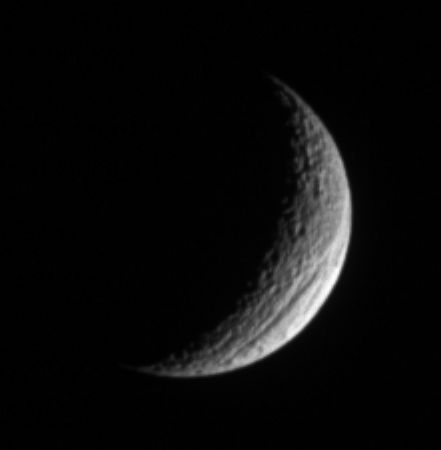

A Truly Grand Canyon

A crescent Tethys shows off its great scar, Ithaca Chasma, for which the moon is renowned. The chasm is 100 kilometers (60 miles) across on average, and is 4 kilometers (2 miles) deep in places.

See

PIA07734

for a much closer view of the chasm taken during a Cassini flyby.

Ithaca Chasma is the most prominent sign of ancient geologic activity on Tethys (1,071 kilometers, or 665 miles across), whose surface is characterized principally by heavy cratering.

The lit surface visible here is on the moon’s Saturn-facing hemisphere. North on Tethys is straight up.

The image was taken with the Cassini spacecraft narrow-angle camera on Nov. 28, 2005 using a filter sensitive to wavelengths of infrared light centered at 930 nanometers. The view was acquired at a distance of approximately 1.1 million kilometers (700,000 miles) from Tethys and at a Sun-Tethys-spacecraft, or phase, angle of 123 degrees. Resolution in the original image was 6 kilometers (4 miles) per pixel. The image has been magnified by a factor of two and contrast-enhanced to aid visibility.

The Cassini-Huygens mission is a cooperative project of NASA, the European Space Agency and the Italian Space Agency. The Jet Propulsion Laboratory, a division of the California Institute of Technology in Pasadena, manages the mission for NASA’s Science Mission Directorate, Washington, D.C. The Cassini orbiter and its two onboard cameras were designed, developed and assembled at JPL. The imaging operations center is based at the Space Science Institute in Boulder, Colo.

Credit: NASA/JPL/Space Science Institute